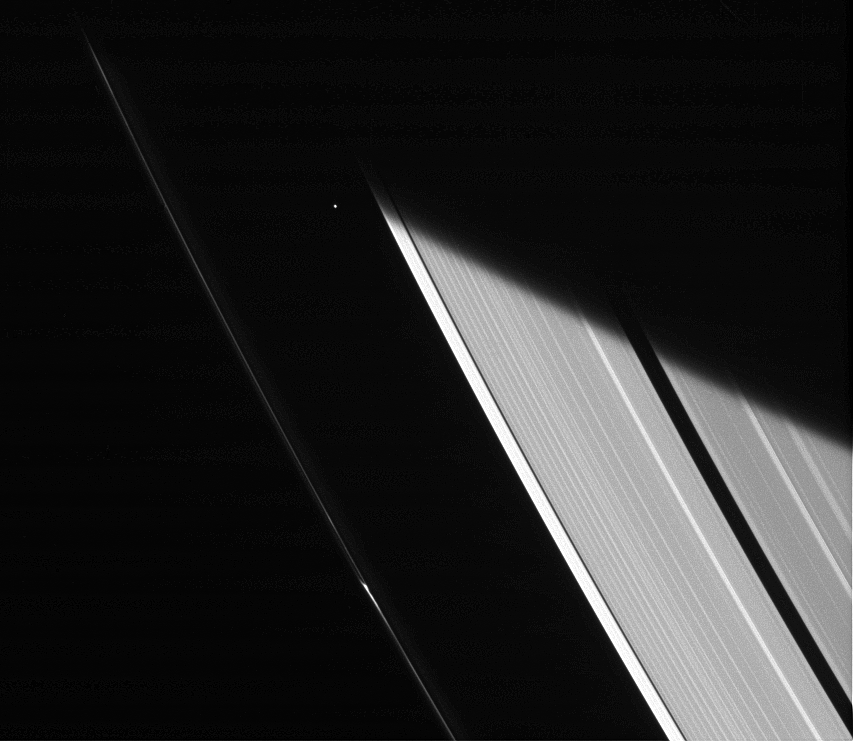

Emerging from Darkness

The Cassini spacecraft captures a glimpse of the moon Atlas shortly after emerging from Saturn’s shadow. Although the sunlight at Saturn’s distance is feeble compared to that at the Earth, objects cut off from the Sun within Saturn’s shadow cool off considerably.

Scientists study how the moons around Saturn cool and warm as they enter and leave Saturn’s shadow to better understand the physical properties of Saturn’s moons.

This view looks toward the sunlit side of the rings from about 44 degrees above the ringplane. The image was taken in visible light with the Cassini spacecraft narrow-angle camera on Jan. 23, 2014.

The view was acquired at a distance of approximately 1.6 million miles (2.6 million kilometers) from Atlas and at a Sun-Atlas-spacecraft, or phase, angle of 93 degrees. Image scale is 10 miles (16 kilometers) per pixel.

The Cassini-Huygens mission is a cooperative project of NASA, the European Space Agency and the Italian Space Agency. NASA’s Jet Propulsion Laboratory, a division of the California Institute of Technology in Pasadena, manages the mission for NASA’s Science Mission Directorate, Washington. The Cassini orbiter and its two onboard cameras were designed, developed and assembled at JPL. The imaging operations center is based at the Space Science Institute in Boulder, Colo.

Credit: NASA/JPL-Caltech/Space Science Institute